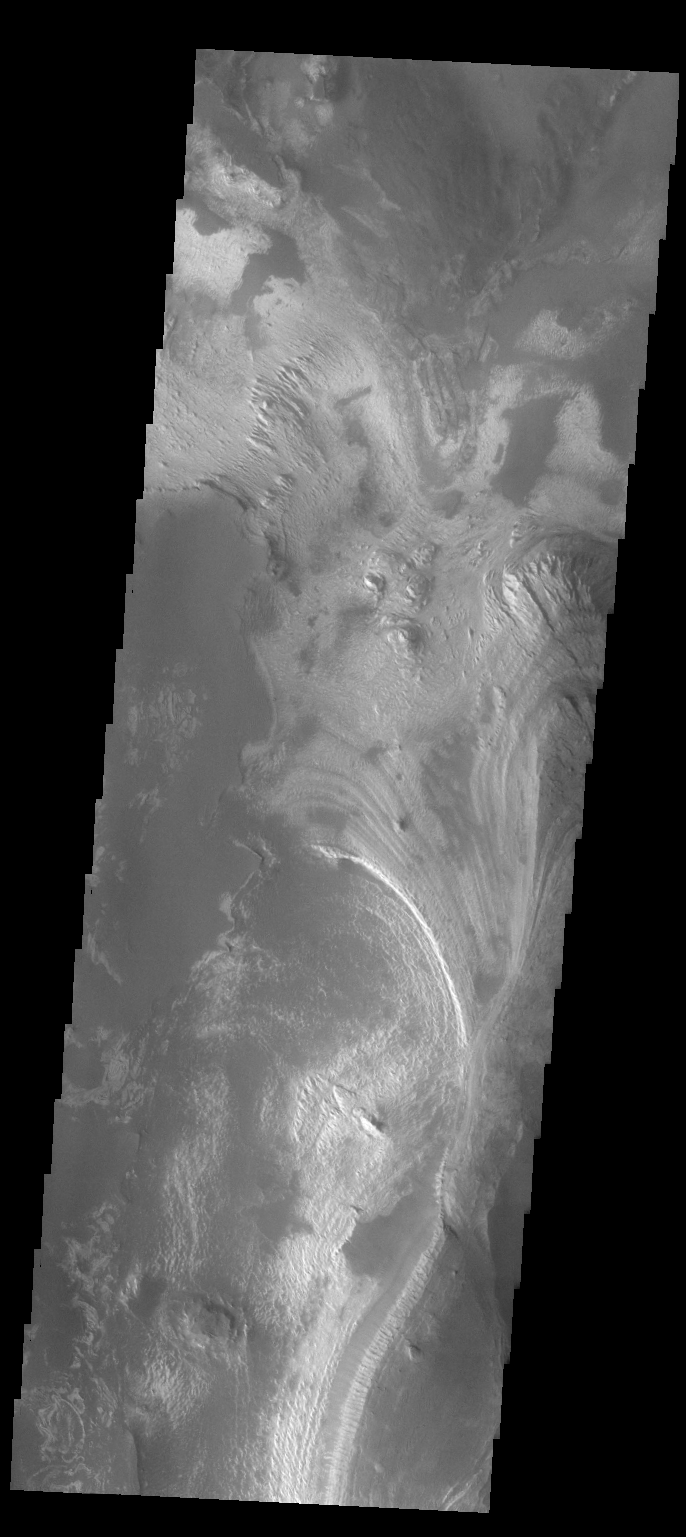

Melas Chasma

This VIS image shows the part of the floor of Melas Chasma. Melas Chasma in the central chasma of Valles Marineris.

Credit: NASA/JPL-Caltech/ASU